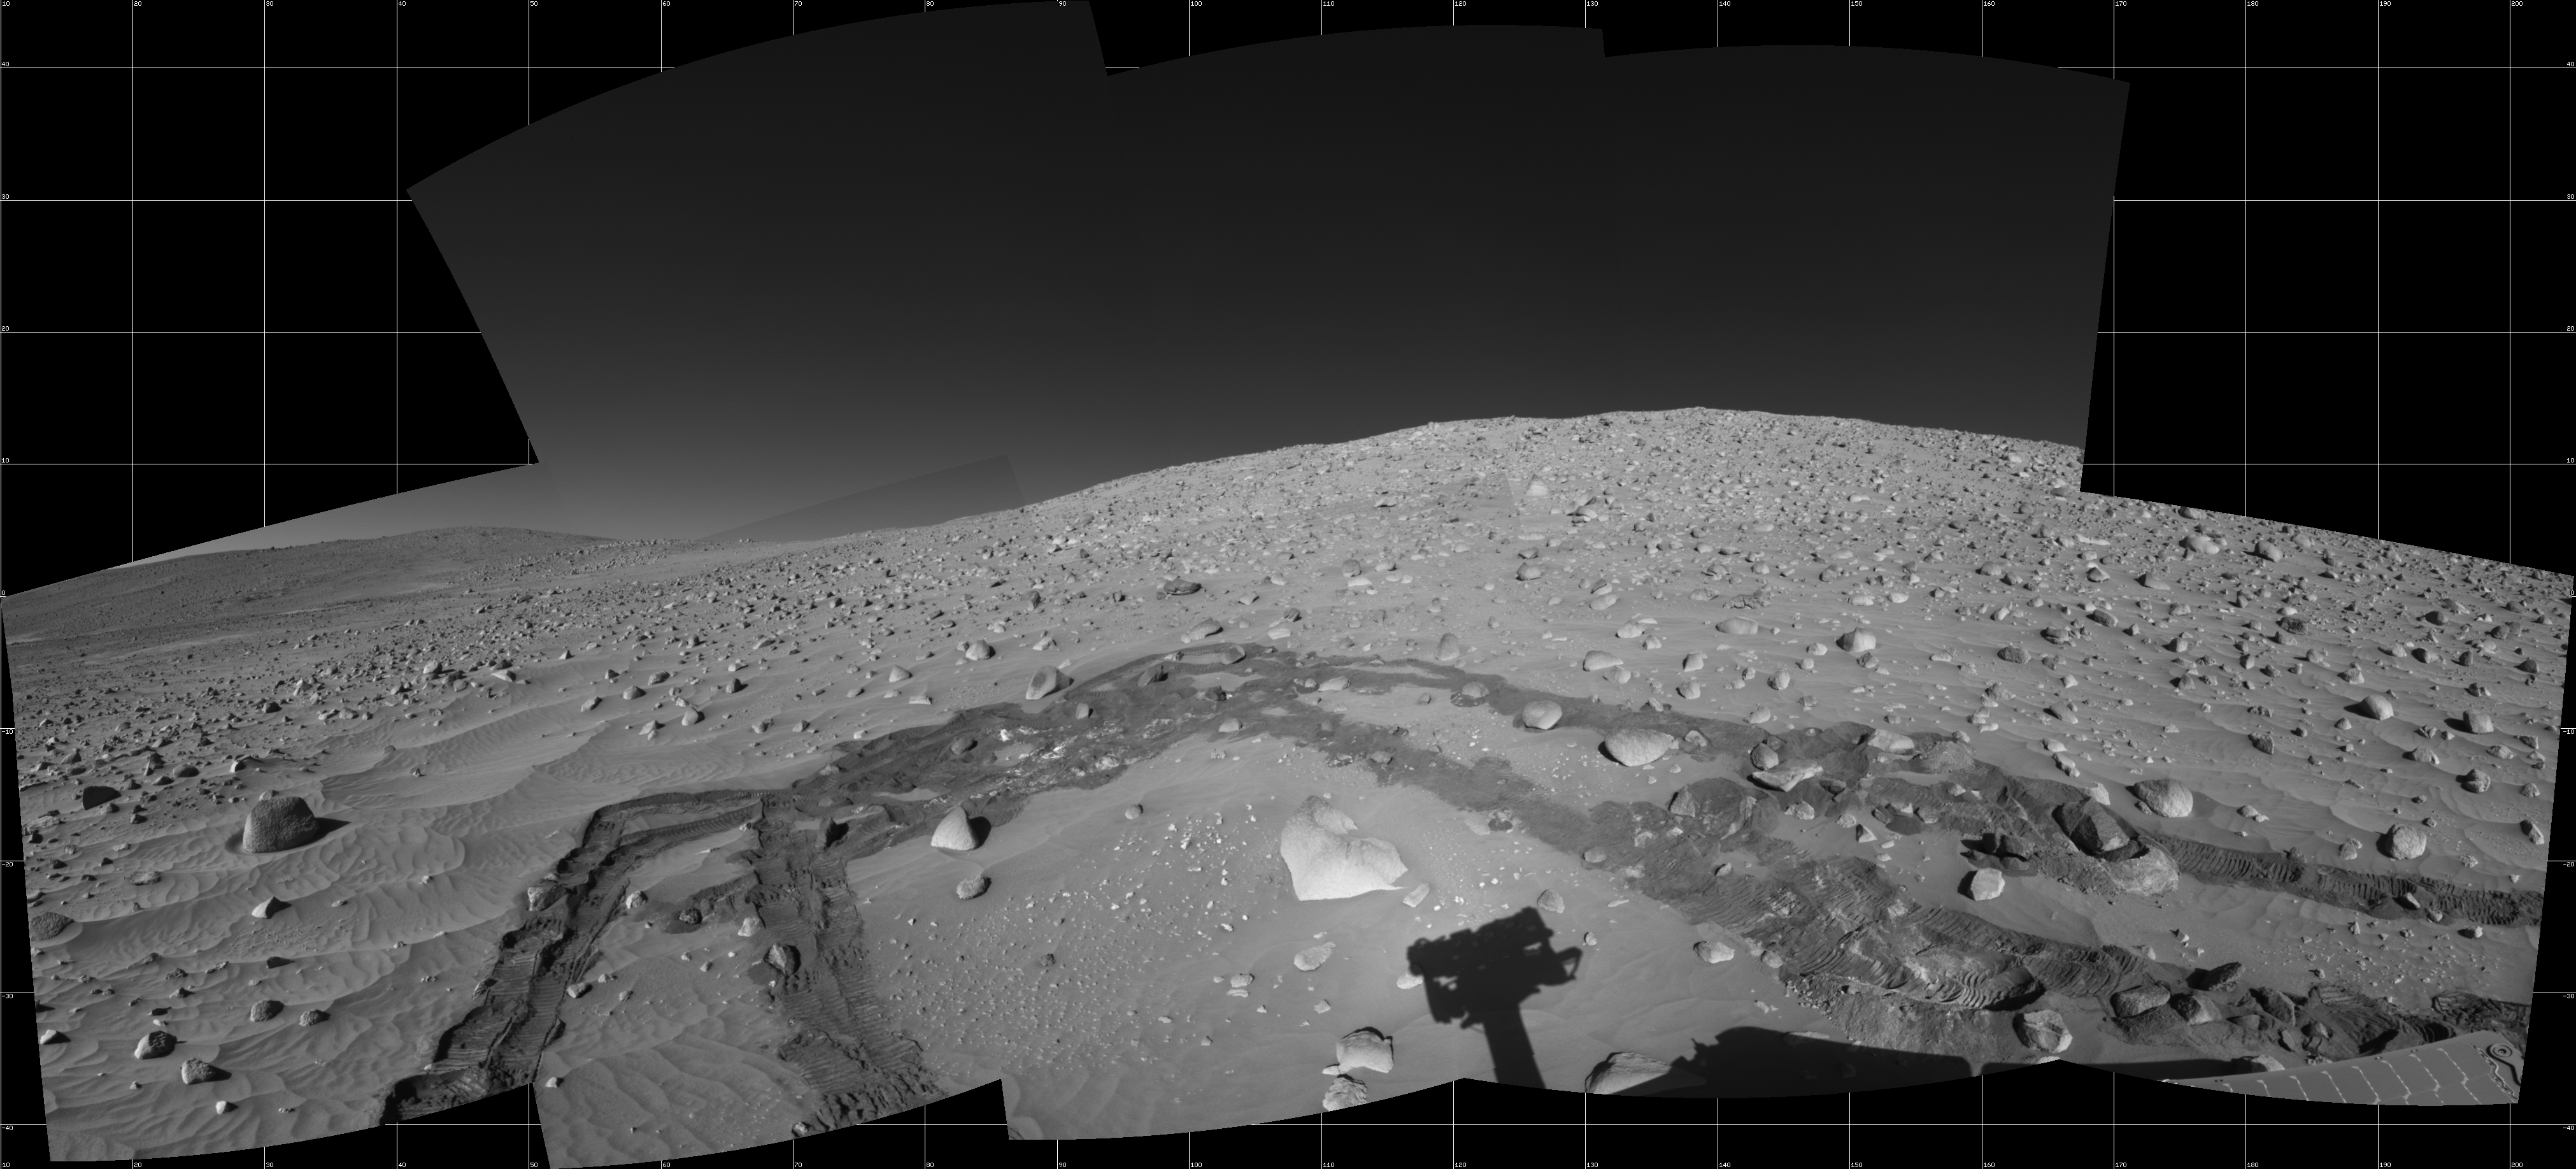

Spirit’s Surroundings on Sol 337

This view was assembled from images taken by the navigation camera on NASA’s Mars Exploration Rover Spirit during the rover’s 337th martian day, or sol (Dec. 14, 2004). Spirit’s position, catalogued as Site 100 for the mission, was on the slope of “Husband Hill.” The rover had driven 6 meters (20 feet) on Sol 337 after examining a rock called “Wishstone” for several sols. That rock is just to the left of the top of the arch traced by the rover tracks in this view. Spirit experienced slippage of up to 80 percent on uphill portions of the day’s drive. The view is presented here in a cylindrical projection with geometric seam correction.

Credit: NASA/JPL